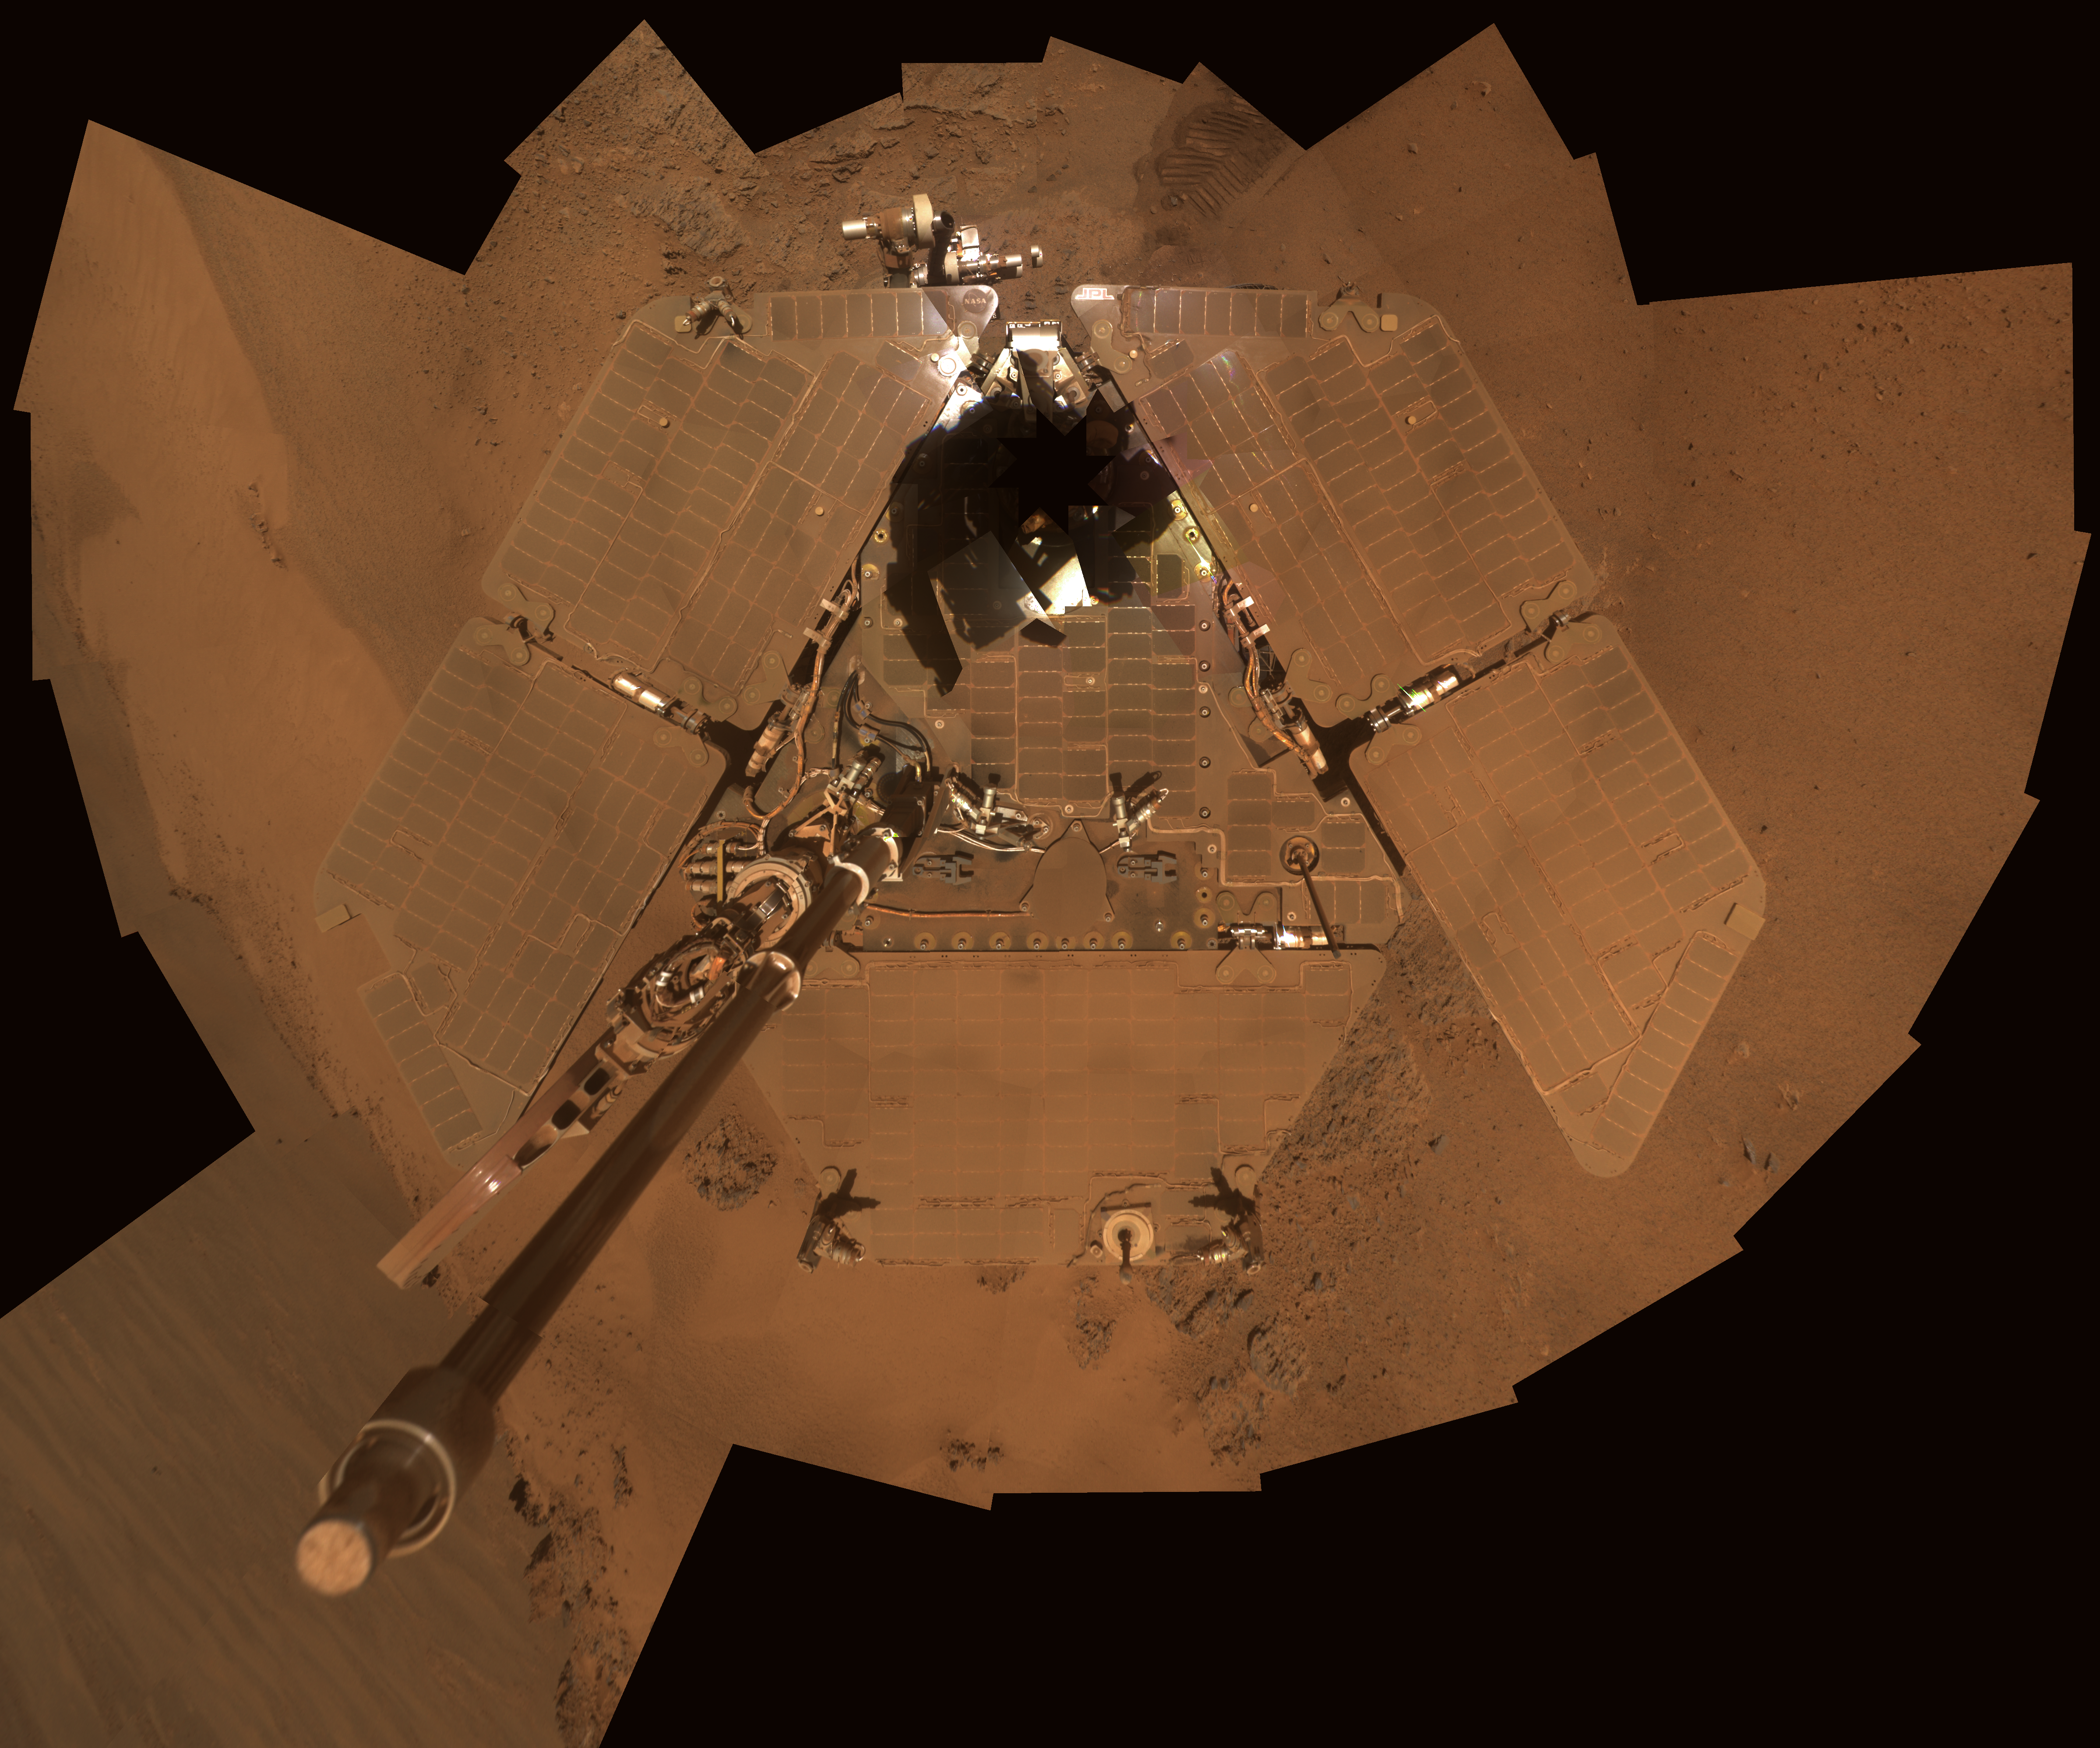

Dusty Mars Rover’s Self Portrait

This self portait from NASA’s Mars Exploration Rover Opportunity shows dust accumulation on the rover’s solar panels as the mission approached its fifth Martian winter. The dust reduces the rover’s power supply, and the rover’s mobility is limited until the winter is over or wind cleans the panels.

This is a mosaic of images taken by Opportunity’s panoramic camera (Pancam) during the 2,811th to 2,814th Martian days, or sols, of the rover’s mission (Dec. 21 to Dec. 24, 2011). The downward-looking view omits the mast on which the camera is mounted.

The portrait combines exposures taken through Pancam filters centered on wavelengths of 601 nanometers, 535 nanometers and 482 nanometers. It is presented in approximate true color, the camera team’s best estimate of what the scene would look like if humans were there and able to see it with their own eyes.

Earlier panoramas of Opportunity’s deck provide comparison for the dust deposition: sols 322-323 PIA07372, sols 652-663 PIA03271 and sols 1282-1284 PIA15114.

Opportunity has worked through four Martian southern hemisphere winters since it landed in in January 2004 about 14 miles (23 kilometers) northwest of its current location. Closer to the equator than its twin rover, Spirit, Opportunity has not needed to stay on a sun-facing slope during the previous winters. Now, however, Opportunity’s solar panels carry a thicker coating of dust, and the team is using a strategy employed for three winters with Spirit: staying on a sun-facing slope. The sun will pass relatively low in the northern sky from the rover’s perspective for several months of shortened daylight before and after the southern Mars winter solstice on March 30, 2012. Opportunity is conducting research while located on the north-facing slope of a site called “Greeley Haven.”

Credit: NASA/JPL-Caltech/Cornell/Arizona State Univ.